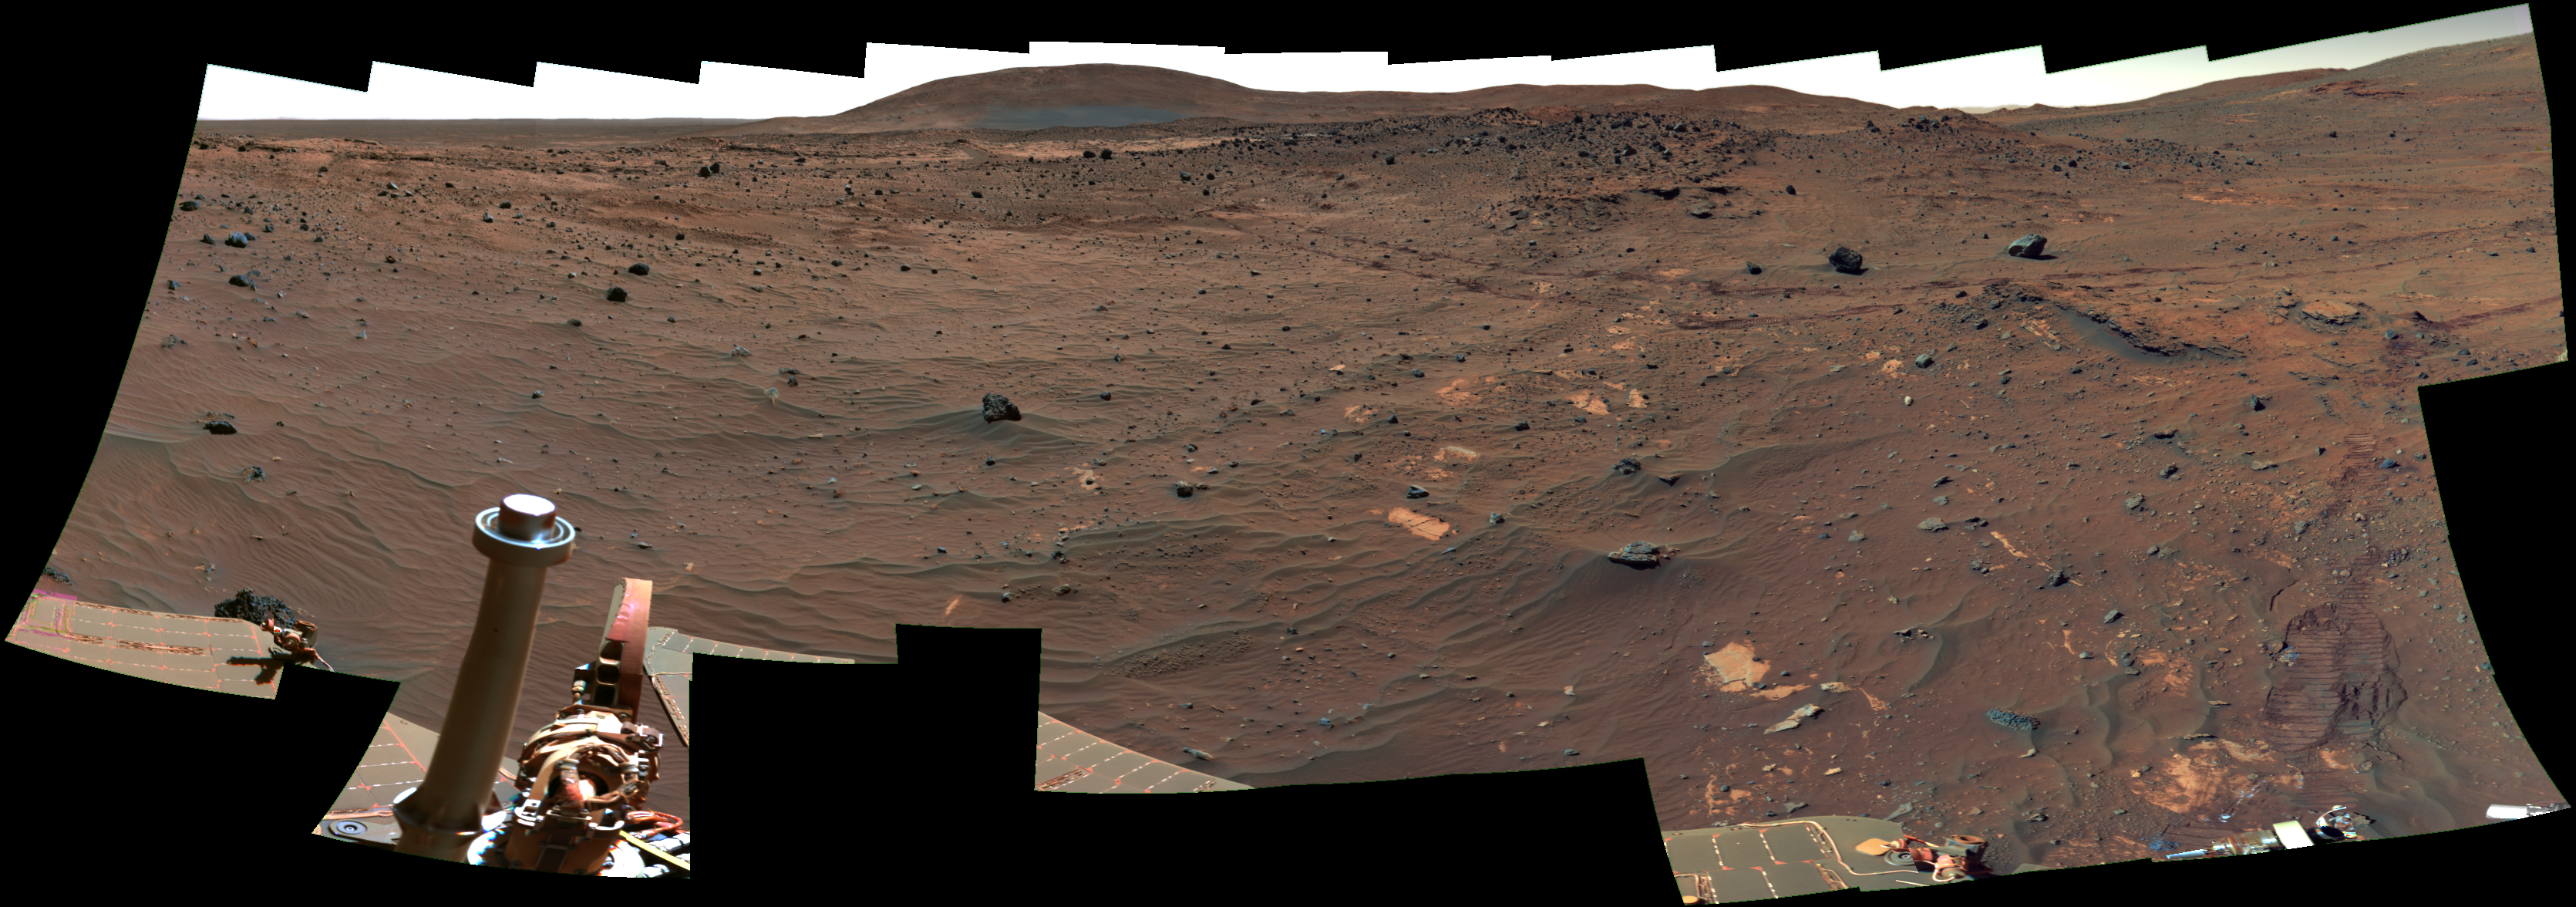

View Northward from Spirit’s Winter Roost (False Color)

One part of the research program that NASA’s Mars Exploration Rover Spirit is conducting while sitting at a favorable location for wintertime solar energy is the most detailed panorama yet taken on the surface of Mars. This view is a partial preliminary product from the continuing work on the full image, which will be called the “McMurdo Panorama.”

Spirit’s panoramic camera (Pancam) began taking exposures for the McMurdo Panorama on the rover’s 814th Martian day (April 18, 2006). The rover has accumulated more than 900 exposures for this panorama so far, through all of the Pancam mineralogy filters and using little or no image compression. Even with a tilt toward the winter sun, the amount of energy available daily is small, so the job will still take one to two more months to complete.

This portion of the work in progress looks toward the north. “Husband Hill,” which Spirit was climbing a year ago, is on the horizon near the center. “Home Plate” is a between that hill and the rover’s current position. Wheel tracks imprinted when Spirit drove south from Home Plate can be seen crossing the middle distance of the image from the center to the right.

This view is presented in false color to emphasize differences among rock and soil materials. It combines exposures taken through three of the panoramic camera’s filters, centered on wavelengths of 750 nanometers, 530 nanometers and 430 nanometers.

Credit: NASA/JPL/Cornell